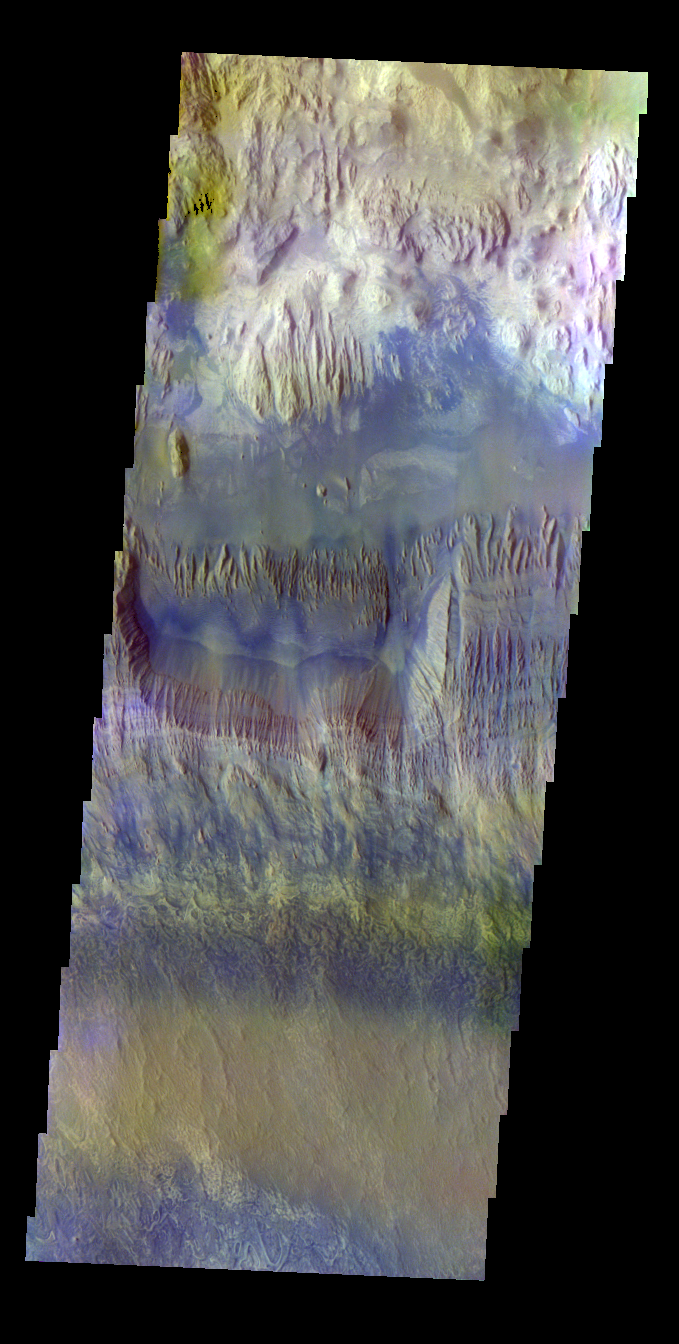

Hebes Chasma – False Color

The THEMIS VIS camera contains 5 filters. The data from different filters can be combined in multiple ways to create a false color image. These false color images may reveal subtle variations of the surface not easily identified in a single band image. Today’s false color image shows part of Hebes Chasma.

Credit: NASA/JPL-Caltech/ASU